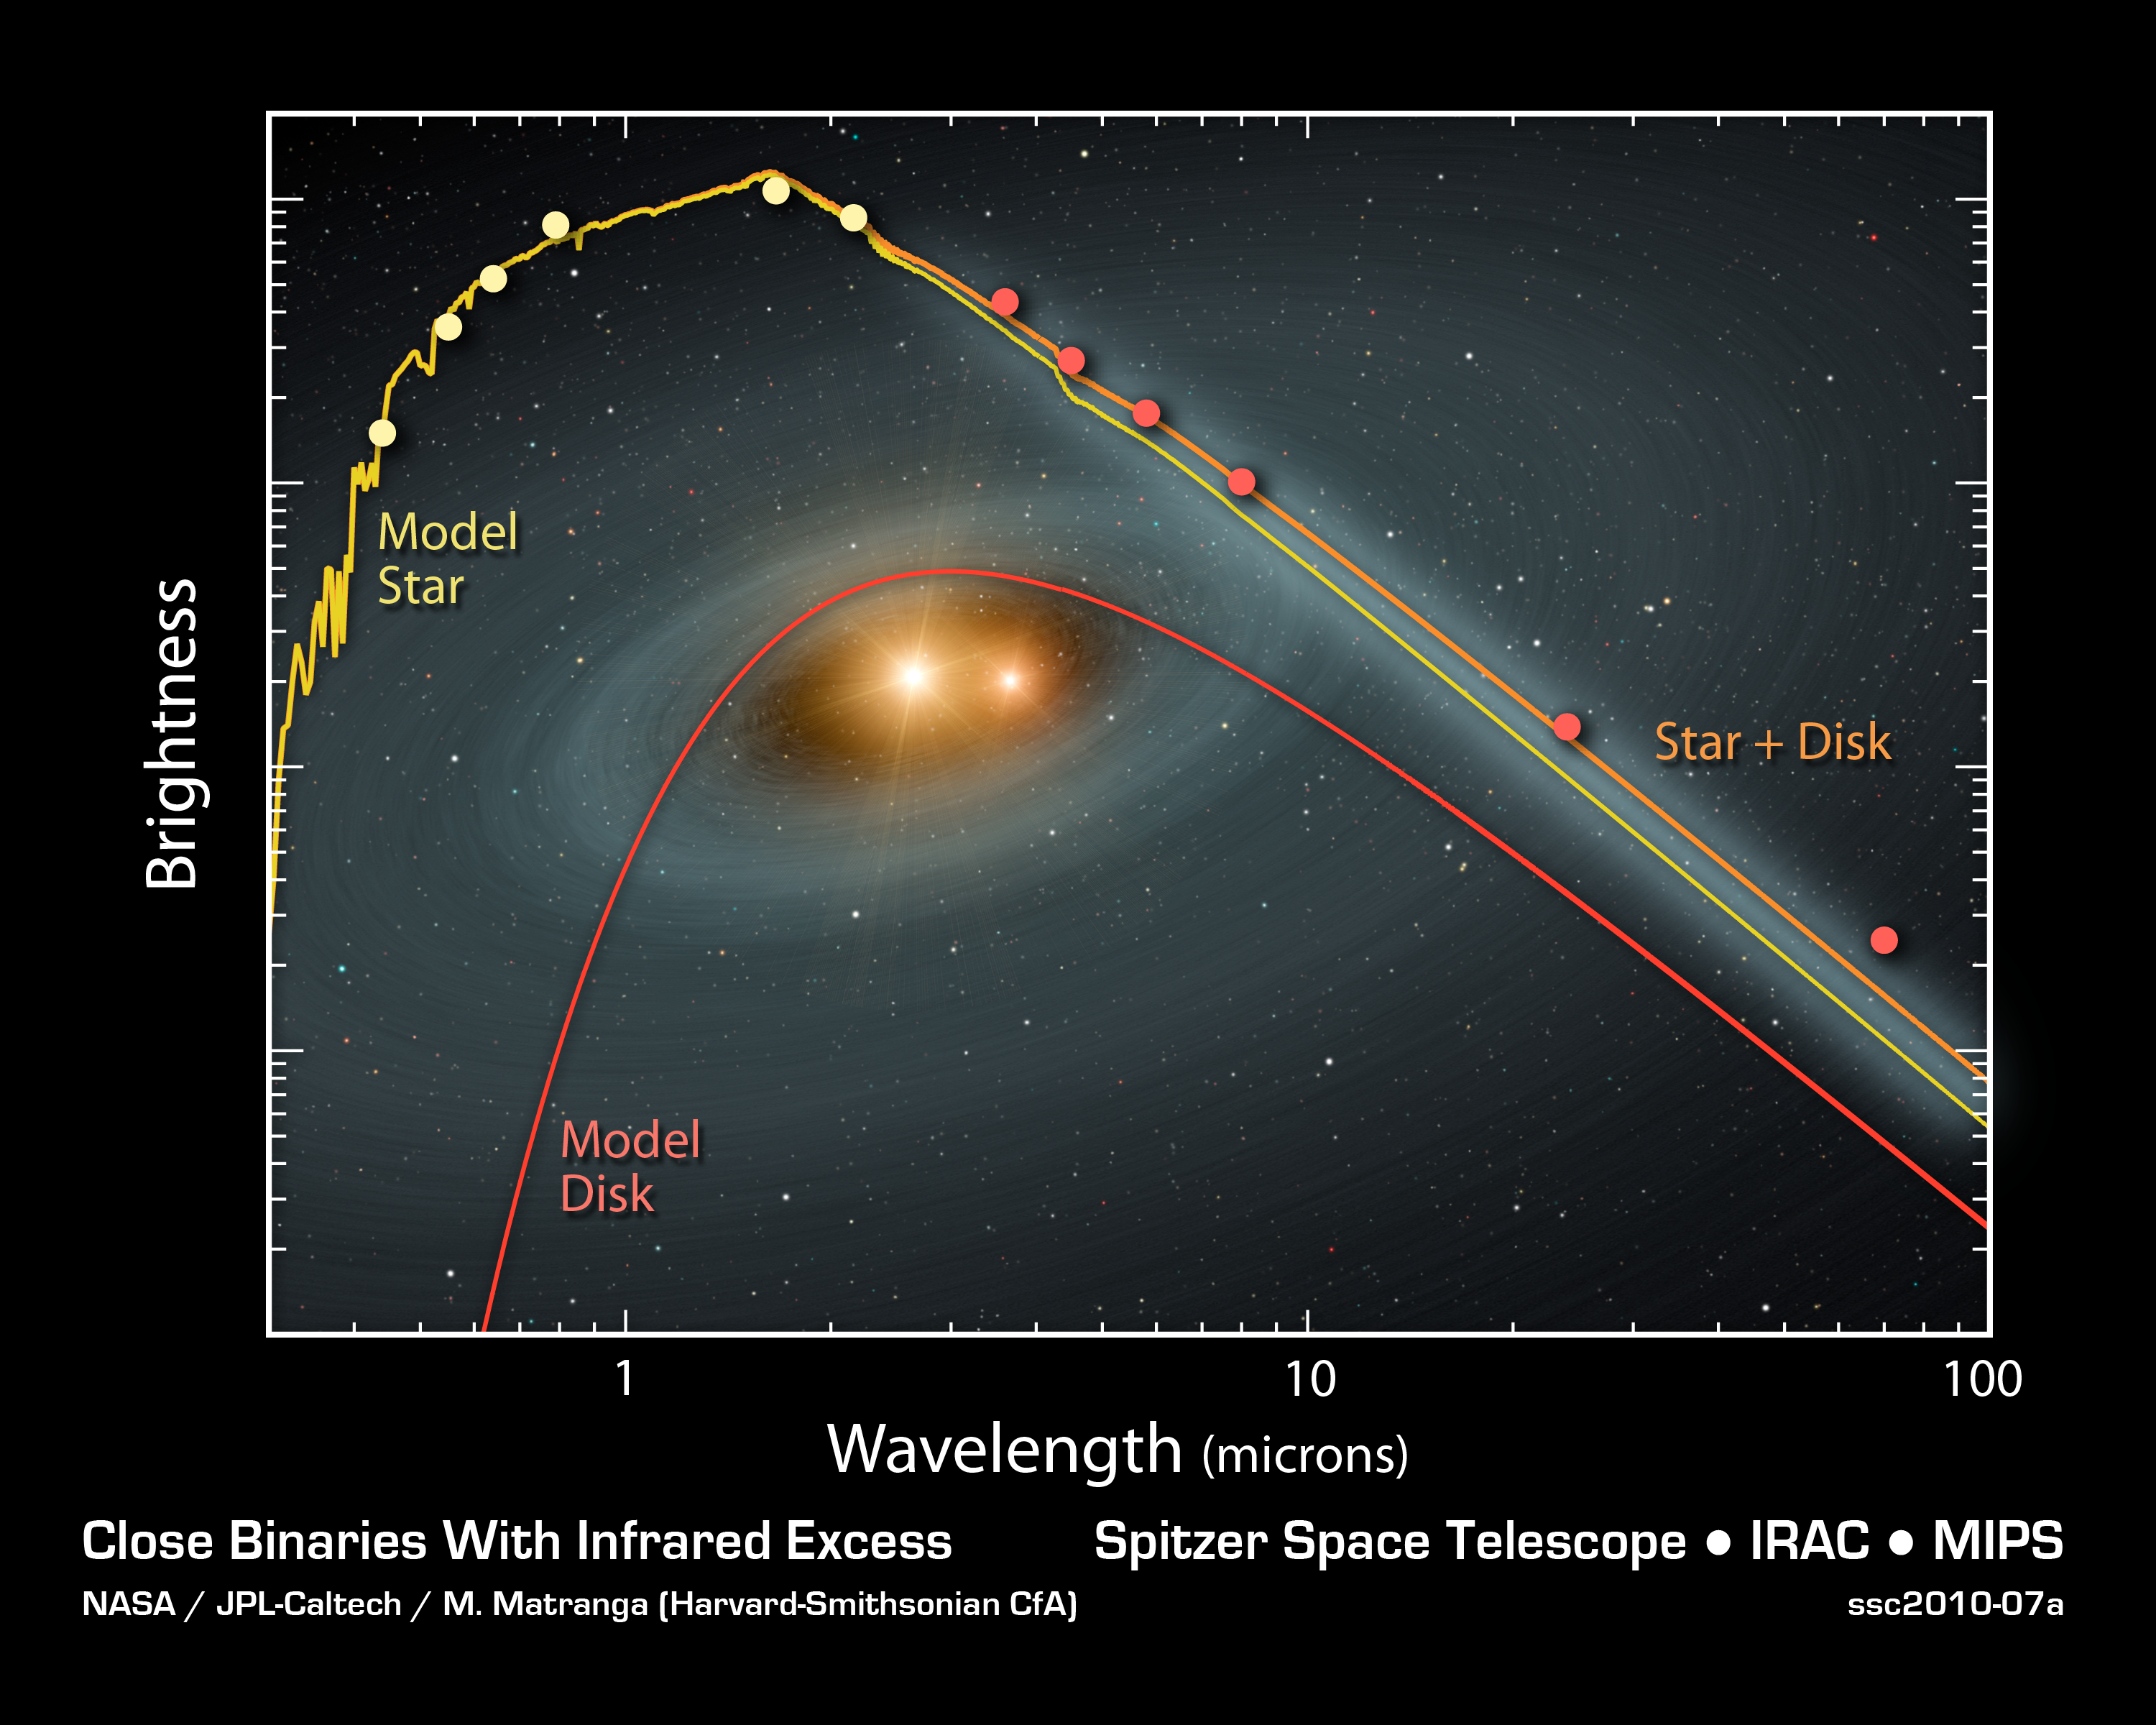

Spectral Signatures of Planetary Doom

This plot of data from NASA's Spitzer Space Telescope tells astronomers that a dusty planetary smashup probably occurred around a pair of tight twin, or binary, stars. The stars are similar to the sun in mass and age, but they orbit very closely around each other. With time, they get closer and closer, until the gravitational harmony in the system is thrown out of whack. Planetary bodies -- planets, asteroids and comets -- are thought to migrate out of their stable orbits, and smash together.

Spitzer's cameras, which take pictures at different infrared wavelengths, observed the signatures of dust around three close binary systems. Data for one of those systems are shown here in orange. Models for the stars and a surrounding dusty disk are shown in yellow and red, respectively. The disk reveals that some sort of chaotic event -- probably a planetary collision -- must have generated the dusty disk.

Credit: NASA/JPL-Caltech/M. Matranga (Harvard-Smithsonian CfA)